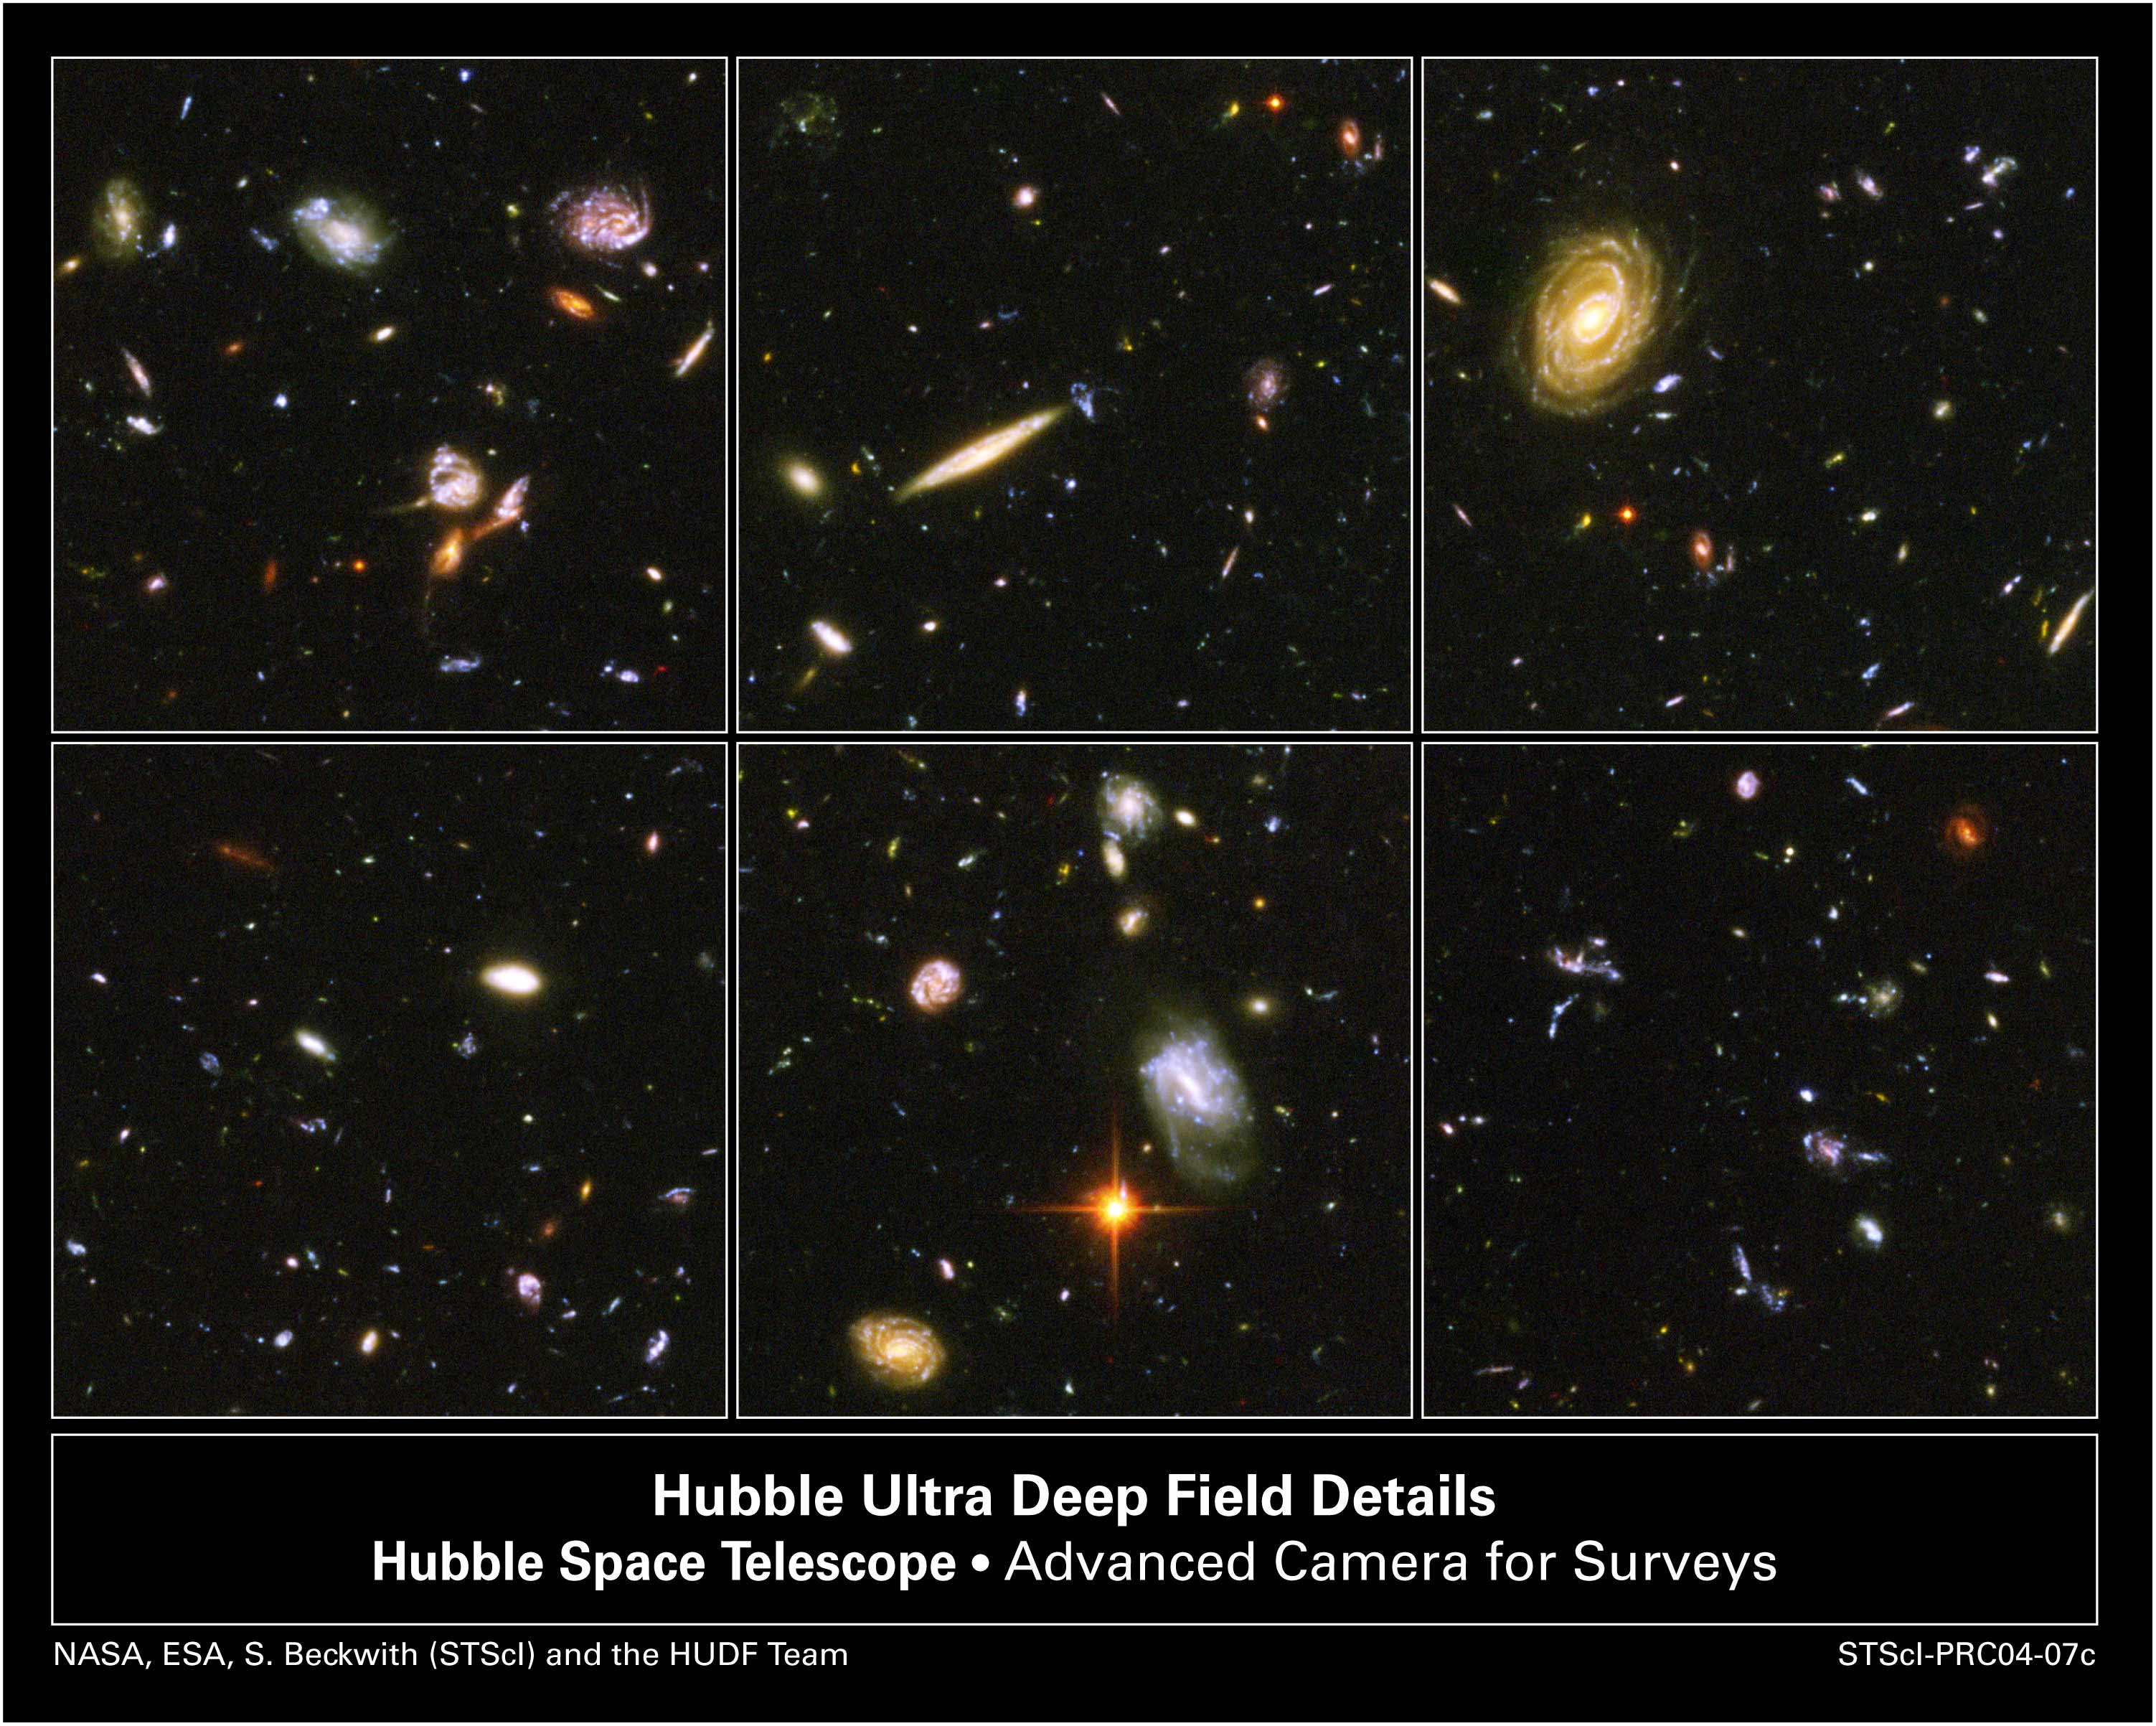

A Sampling of Galaxies From the Hubble Ultra Deep Field Image

A galactic brawl. A close encounter with a spiral galaxy. Blue wisps of galaxies. These close-up snapshots of galaxies in the Hubble Ultra Deep Field reveal the drama of galactic life.

Almost every panel shows oddball-shaped galaxies engaged in boxing matches with galactic neighbors. In the panel at top, left, three galaxies just below center are enmeshed in battle, their shapes distorted by the brutal encounter. The panel at top, center, reveals an edge-on spiral galaxy fending off a weirdly shaped blue galaxy. The panel at bottom, right, is littered with close encounters between galaxies that have been shredded by the interactions. These oddball galaxies chronicle a period when the universe was younger and more chaotic. Order and structure were just beginning to emerge.

Not all the galaxies are engaged in galactic mayhem. In the panel at top, right, is a majestic spiral galaxy, one of the nearest galaxies in the Ultra Deep Field. This galaxy existed about 1 billion years ago, when the cosmos was 13 billion years old. The smallest, reddest galaxies [the red dots in the panels at top, left and bottom, left] may be among the most distant known, existing when the cosmos was 800 million years old.

The galaxies in these panels were plucked from a harvest of nearly 10,000 galaxies in the Ultra Deep Field, the deepest visible-light image of the cosmos.

The Ultra Deep Field observations, taken by the Advanced Camera for Surveys, represent a narrow, "deep" view of the cosmos. Peering into the Ultra Deep Field is like looking through an eight-foot-long soda straw.

In ground-based images, the patch of sky in which the galaxies reside (just one-tenth the diameter of the full Moon) is largely empty. Located in the constellation Fornax, the region is so empty, in fact, that only a handful of stars within the Milky Way galaxy can be seen in the image.

In this image, blue and green correspond to colors that can be seen by the human eye, such as hot, young, blue stars and the glow of Sun-like stars in the disks of galaxies. Red represents near-infrared light, which is invisible to the human eye, such as the red glow of dust-enshrouded galaxies.

The image required 800 exposures taken over the course of 400 Hubble orbits around Earth. The total amount of exposure time was 11.3 days, taken between Sept. 24, 2003 and Jan. 16, 2004.

Credit: NASA, ESA, S. Beckwith (STScI) and the HUDF Team